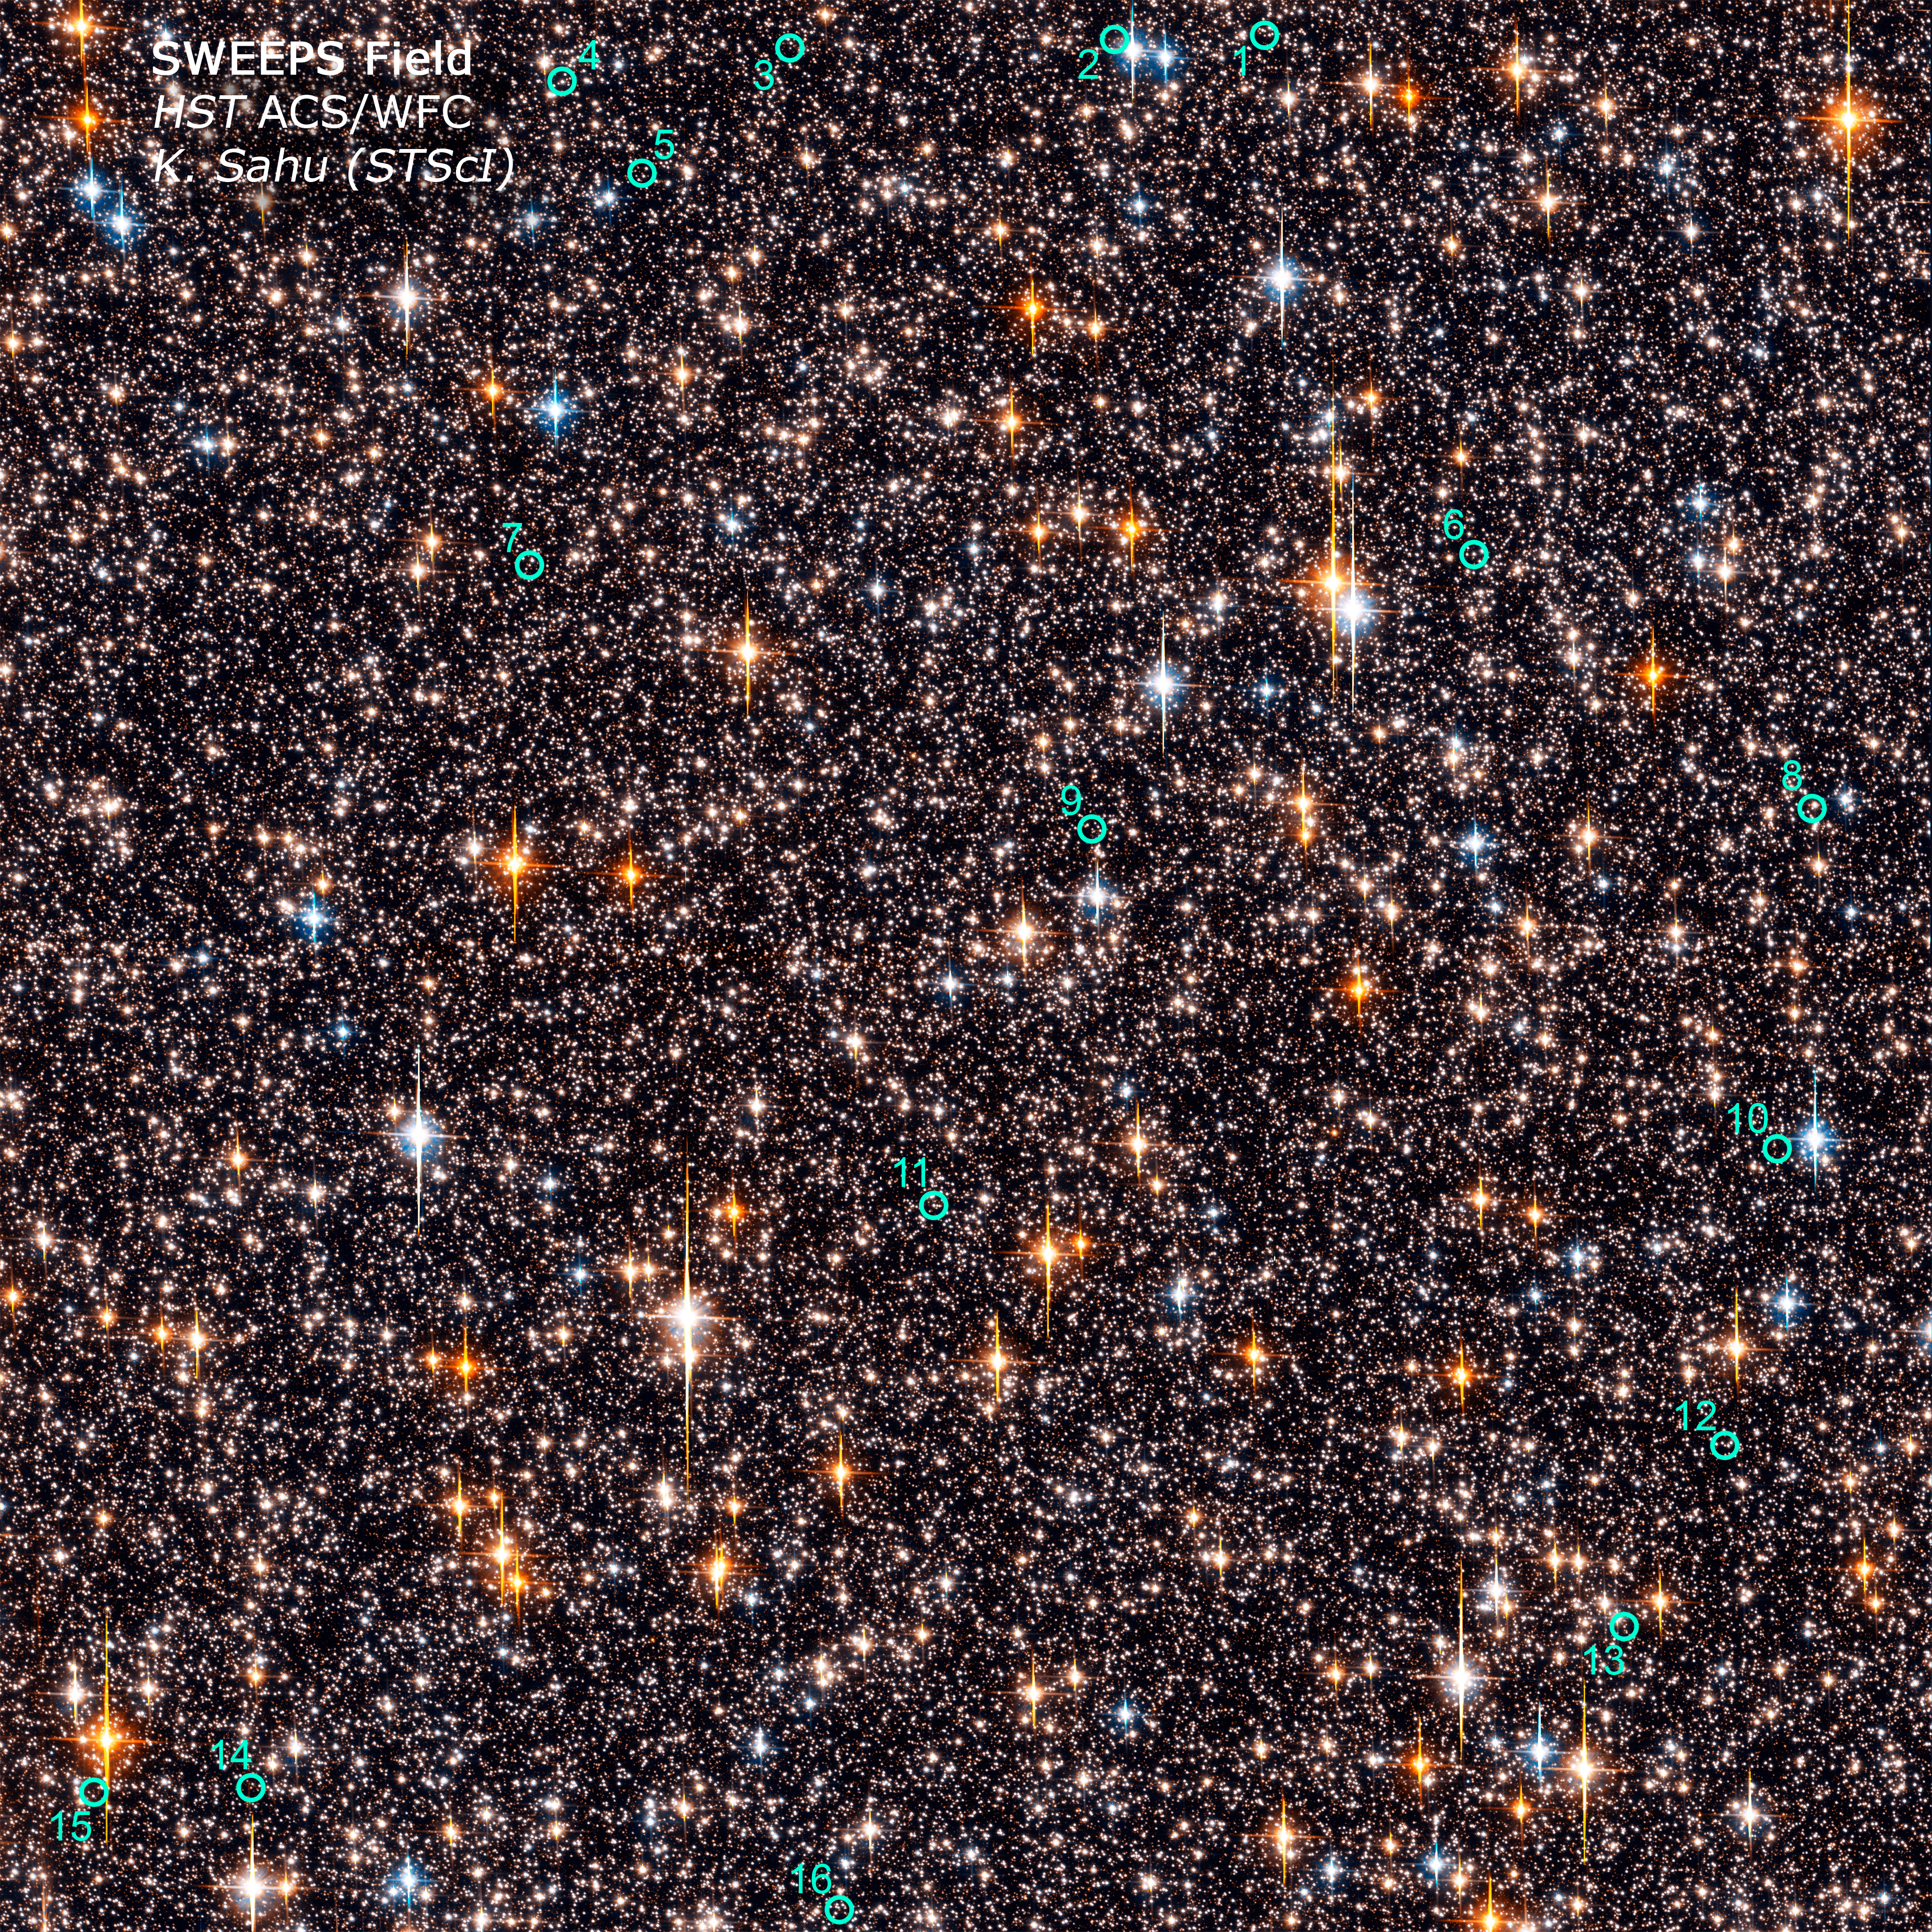

SWEEPS 16 Extrasolar Planet Candidates

Object Name: SWEEPS Field
Object Description: Stellar Field Near the Galactic Bulge
Instrument: HST/ACS/WFC
Filters: F606W (V) and F814W (I)
Exposure Time: 49 hours

This image is a composite of many separate exposures made by the ACS instrument on the Hubble Space Telescope using two different filters. Two filters were used to sample broad wavelength ranges. The color results from assigning different hues (colors) to each monochromatic image. In this case, the assigned colors are: Blue: F606W (V) Green: F606W (V) + F814W (I) Red: F814W (I)

Credit: NASA, ESA, K. Sahu (STScI) and the SWEEPS Science Team